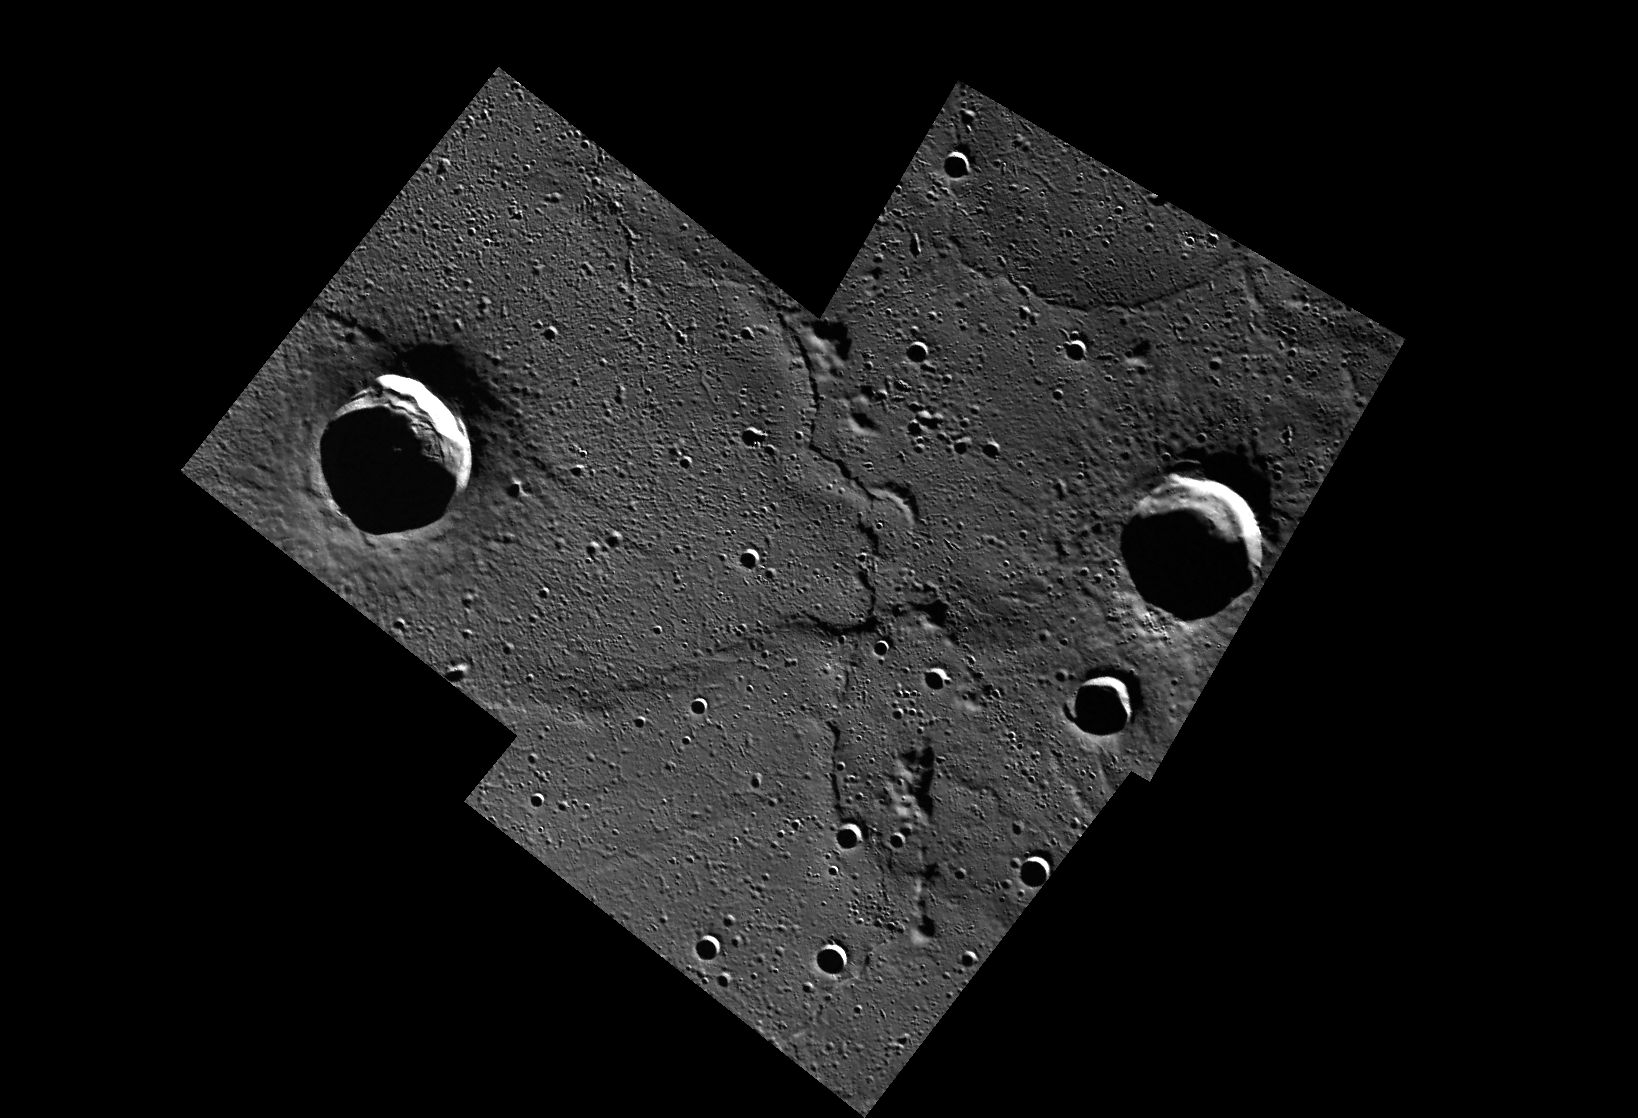

Contact High

This mosaic shows the geological contact between a lava flow front, which advanced from the west (left) and the pre-existing terrain that it covered. The lava flowed into and almost completely filled a medium-sized crater in the center of the scene. Other amazing lava flow features were shown in recent Gallery releases.

A portion of this mosaic appeared as Fig. 3F of J. W. Head et al. Science 333, 1853 (2011).

These images were acquired as part of MDIS’s high-resolution surface morphology base map. The surface morphology base map will cover more than 90% of Mercury’s surface with an average resolution of 250 meters/pixel (0.16 miles/pixel or 820 feet/pixel). Images acquired for the surface morphology base map typically have off-vertical Sun angles (i.e., high incidence angles) and visible shadows so as to reveal clearly the topographic form of geologic features.

The MESSENGER spacecraft is the first ever to orbit the planet Mercury, and the spacecraft’s seven scientific instruments and radio science investigation are unraveling the history and evolution of the Solar System’s innermost planet. Visit the Why Mercury? section of this website to learn more about the key science questions that the MESSENGER mission is addressing. During the one-year primary mission, MDIS is scheduled to acquire more than 75,000 images in support of MESSENGER’s science goals.

Date acquired: April 20 and 22, 2011
Image ID: 153502, 163688, 163689
Instrument: Wide Angle Camera (WAC) of the Mercury Dual Imaging System (MDIS)
WAC filter: 7 (748 nanometers)
Center Latitude: 82.3°
Center Longitude: 330.9° E
Resolution: 173 meters/pixel
Scale: The two largest impact craters are about 25 km (15 mi.) in diameter.

These images are from MESSENGER, a NASA Discovery mission to conduct the first orbital study of the innermost planet, Mercury. For information regarding the use of images, see the MESSENGER image use policy.

Credit: NASA/Johns Hopkins University Applied Physics Laboratory/Carnegie Institution of Washington